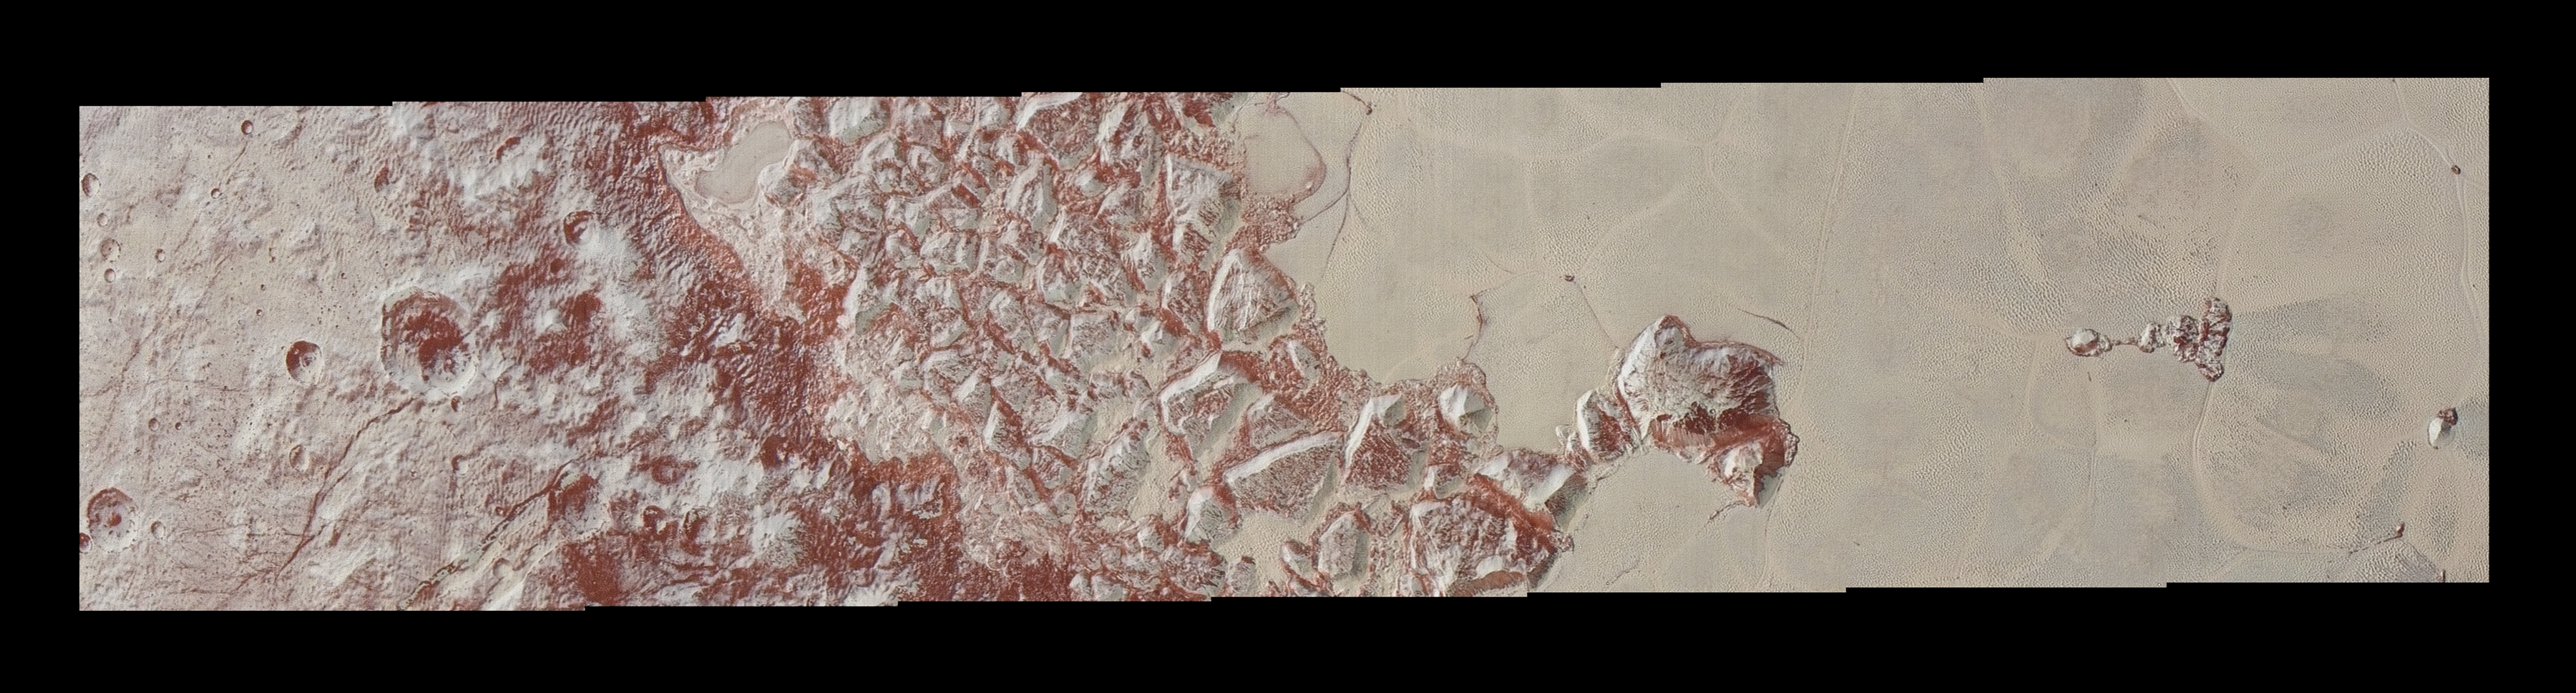

From Pluto’s Mountains to Its Plains

High-resolution images of Pluto taken by NASA’s New Horizons spacecraft just before closest approach on July 14, 2015, reveal features as small as 270 yards (250 meters) across, from craters to faulted mountain blocks, to the textured surface of the vast basin informally called Sputnik Planum. Enhanced color has been added from the global color image. This image is about 330 miles (530 kilometers) across.

The Johns Hopkins University Applied Physics Laboratory in Laurel, Maryland, designed, built, and operates the New Horizons spacecraft, and manages the mission for NASA’s Science Mission Directorate. The Southwest Research Institute, based in San Antonio, leads the science team, payload operations and encounter science planning. New Horizons is part of the New Frontiers Program managed by NASA’s Marshall Space Flight Center in Huntsville, Alabama.

Credit: NASA/Johns Hopkins University Applied Physics Laboratory/Southwest Research Institute